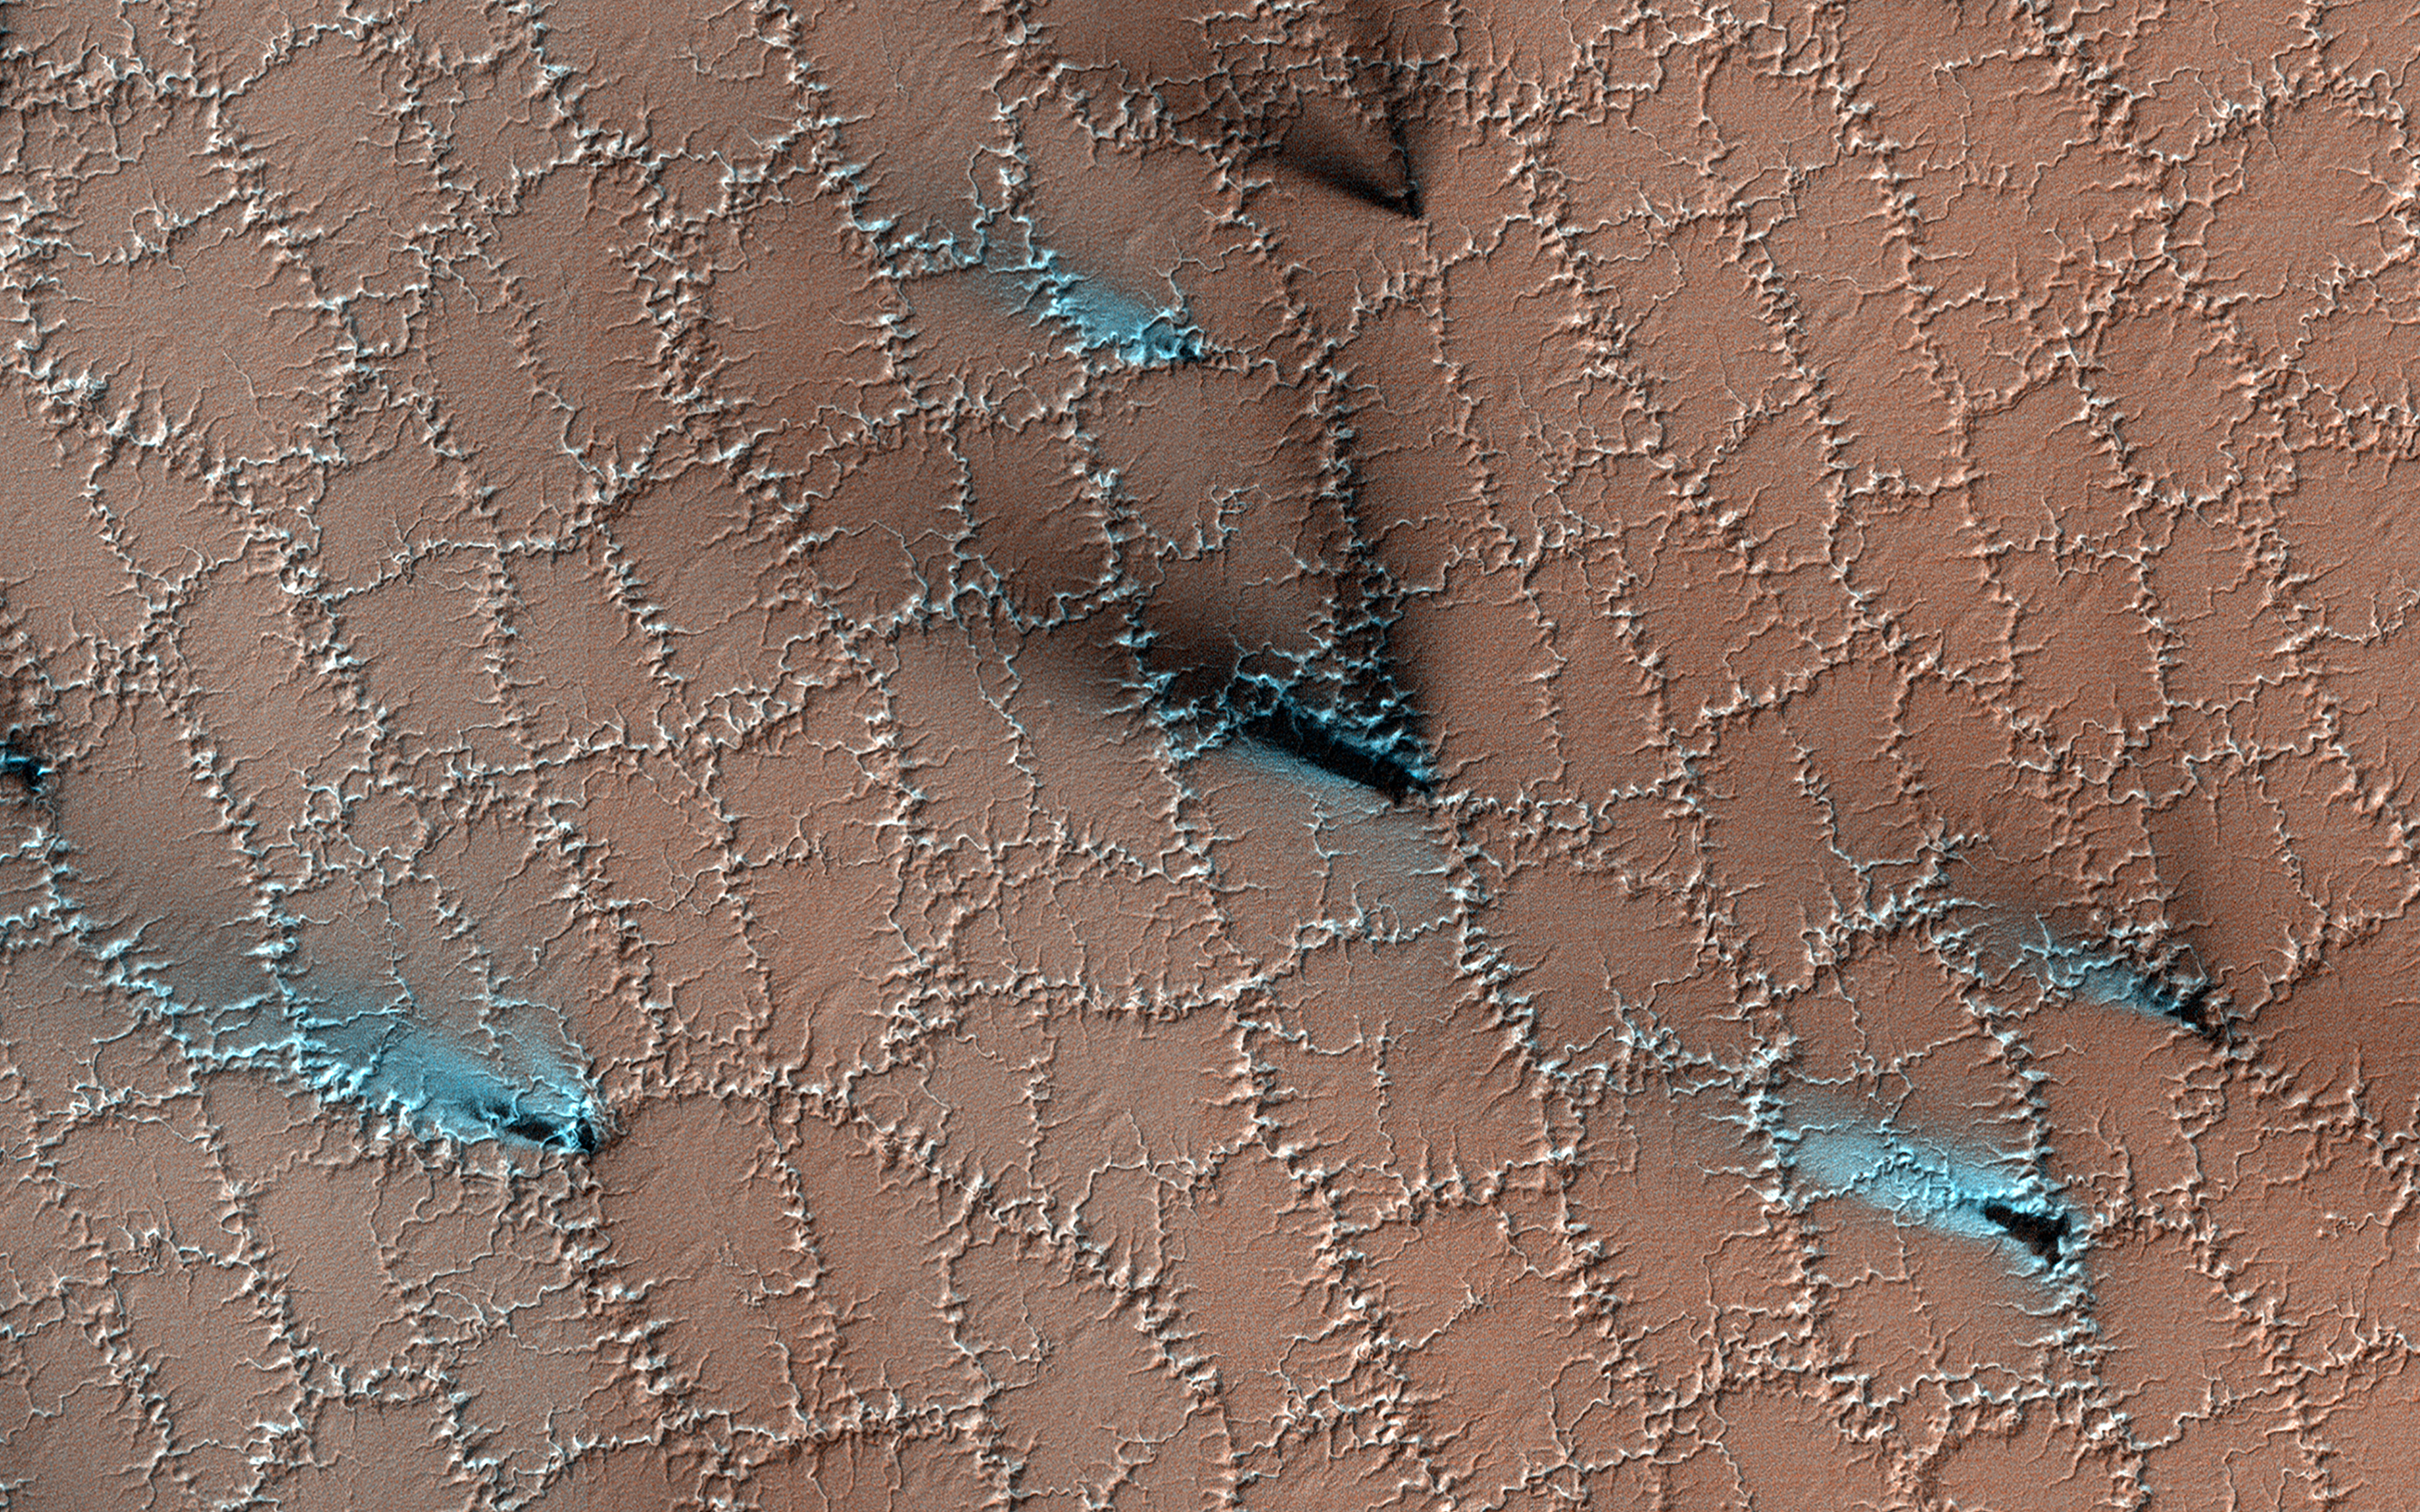

Spring Fans and Polygons

Both water and dry ice have a major role in sculpting Mars’ surface at high latitudes. Water ice frozen in the soil splits the ground into polygons. Erosion of the channels forming the boundaries of the polygons by dry ice sublimating in the spring adds plenty of twists and turns to them.

Spring activity is visible as the layer of translucent dry ice coating the surface develops vents that allow gas to escape. The gas carries along fine particles of material from the surface further eroding the channels. The particles drop to the surface in dark fan-shaped deposits. Sometimes the dark particles sink into the dry ice, leaving bright marks where the fans were originally deposited. Often the vent closes, then opens again, so we see two or more fans originating from the same spot but oriented in different directions as the wind changes.

The map is projected here at a scale of 25 centimeters (9.8 inches) per pixel. (The original image scale is 26.3 centimeters [10.4 inches] per pixel [with 1 x 1 binning]; objects on the order of 79 centimeters [31.1 inches] across are resolved.) North is up.

This is a stereo pair with ESP_073472_0950.

The University of Arizona, in Tucson, operates HiRISE, which was built by Ball Aerospace & Technologies Corp., in Boulder, Colorado. NASA’s Jet Propulsion Laboratory, a division of Caltech in Pasadena, California, manages the Mars Reconnaissance Orbiter Project for NASA’s Science Mission Directorate, Washington.

Credit: NASA/JPL-Caltech/University of Arizona